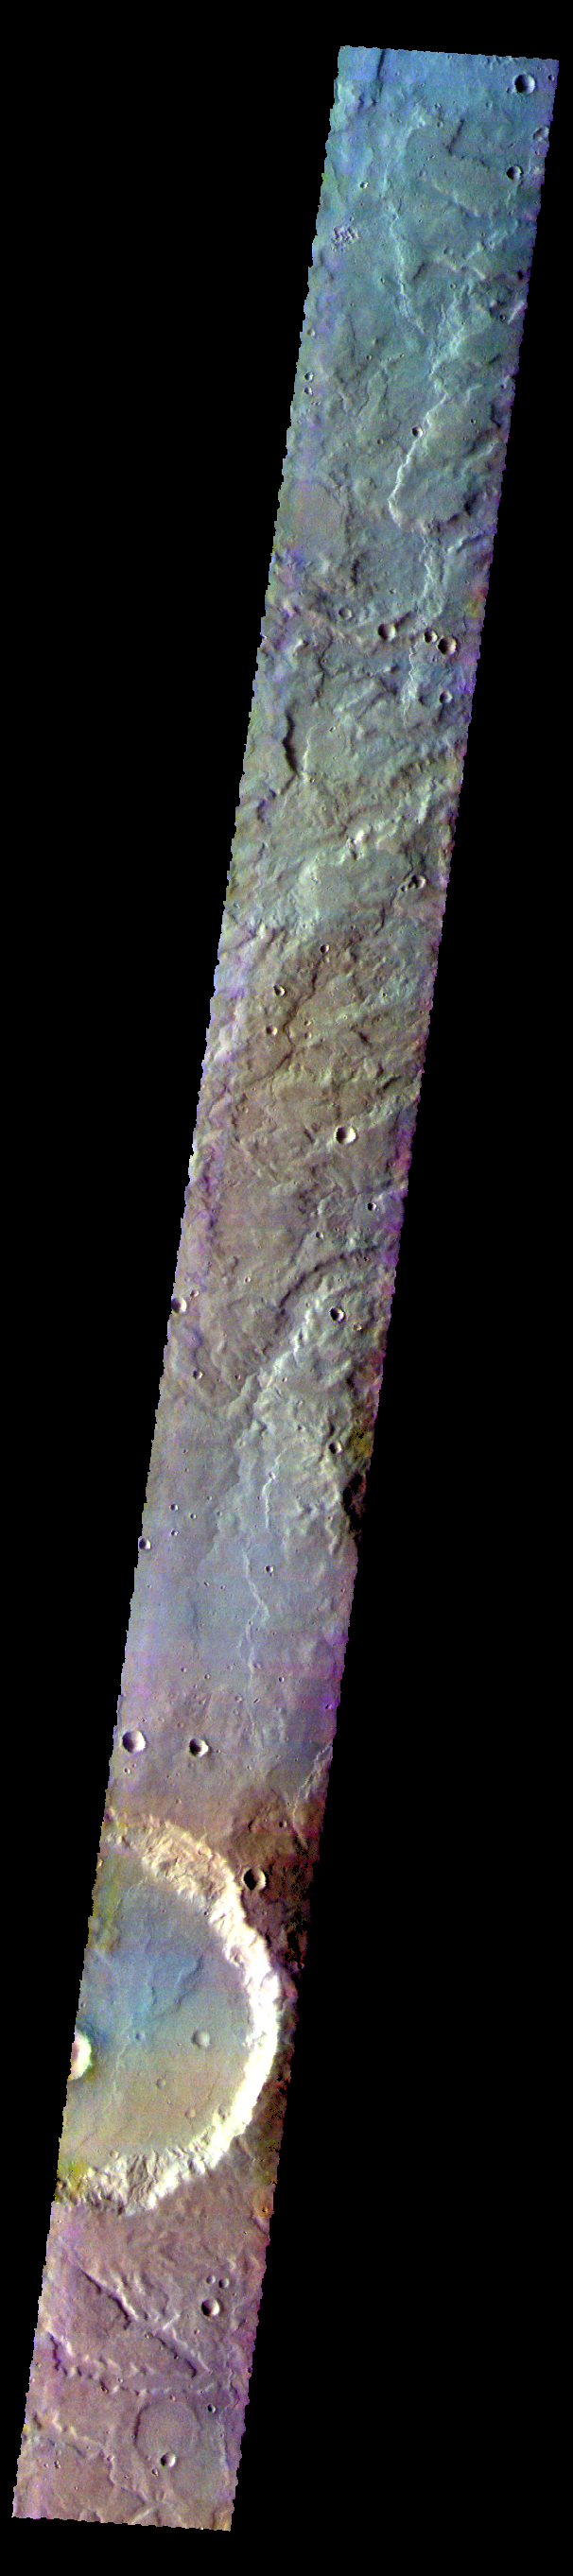

Terra Cimmeria – False Color

The THEMIS VIS camera contains 5 filters. The data from different filters can be combined in multiple ways to create a false color image. These false color images may reveal subtle variations of the surface not easily identified in a single band image. Today’s false color images shows part of the plains and craters of Terra Cimmeria.

Credit: NASA/JPL-Caltech/ASU